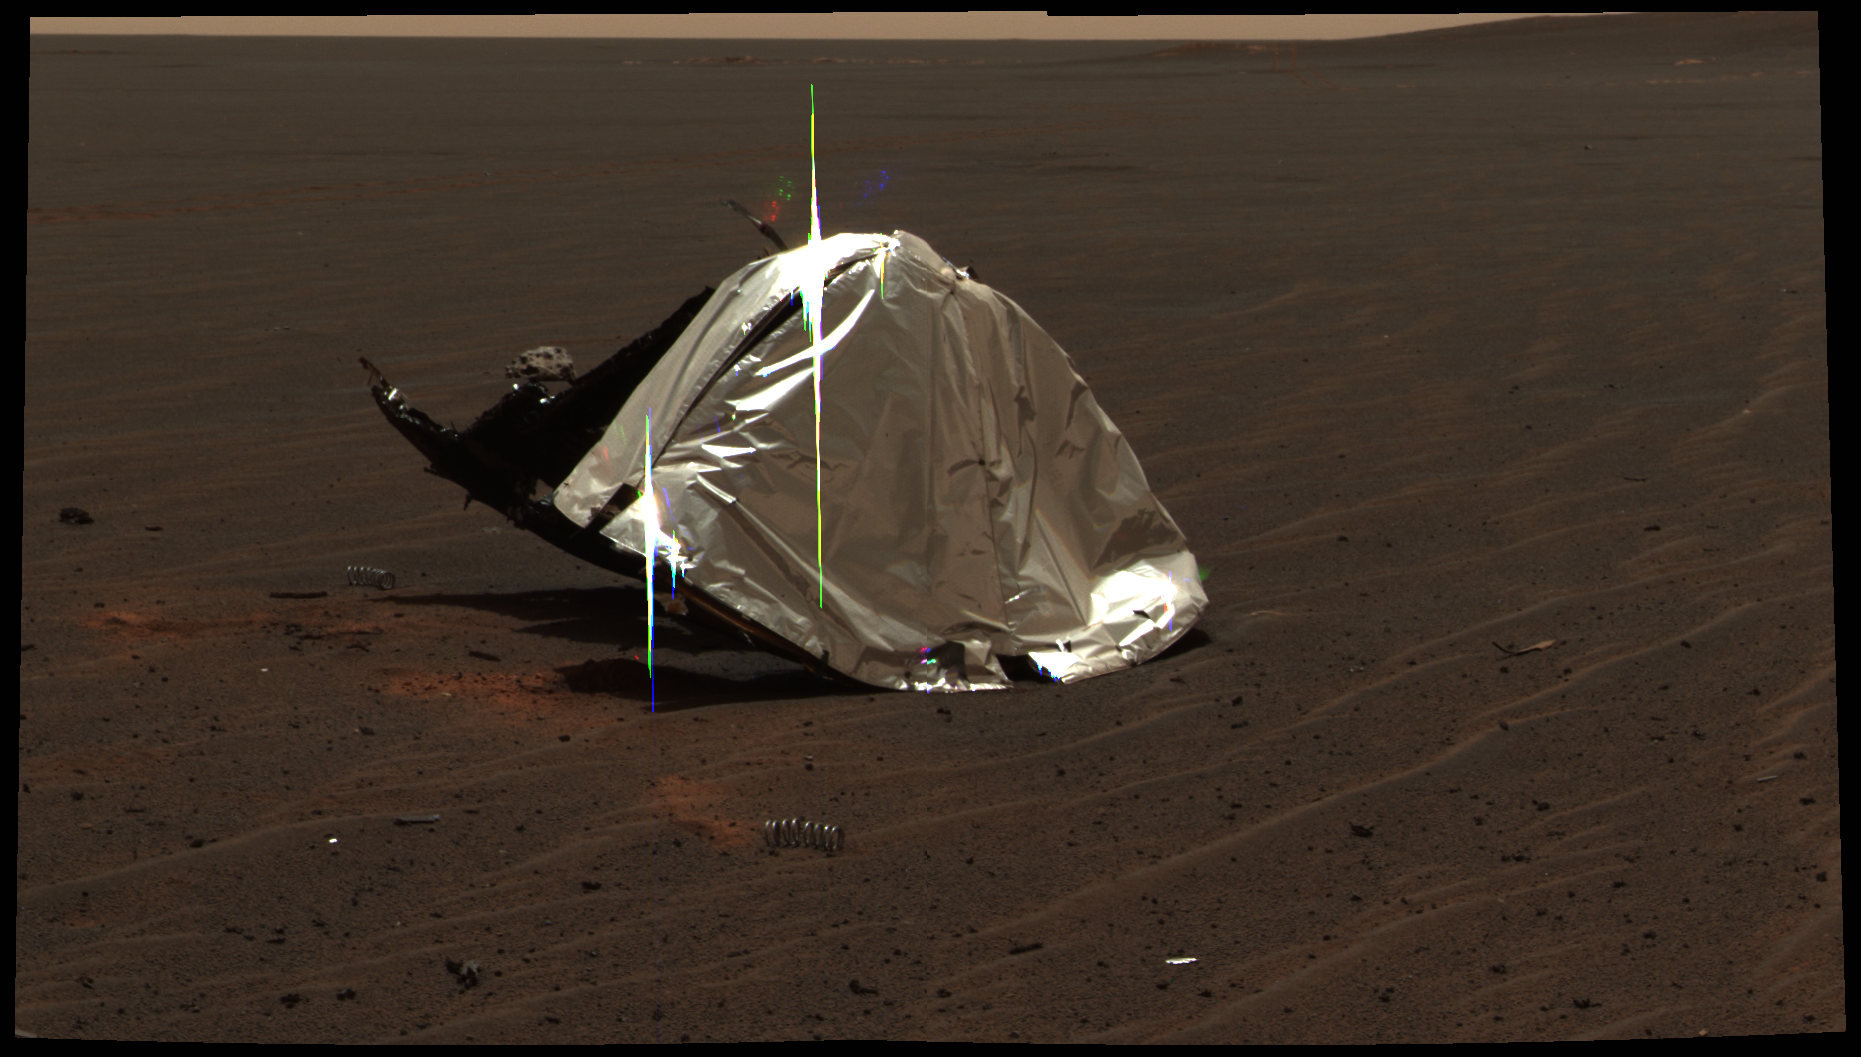

Opportunity’s Heat Shield in Color, Sol 335

This image from the panoramic camera on NASA’s Mars Exploration Rover Opportunity features the remains of the heat shield that protected the rover from temperatures of up to 2,000 degrees Fahrenheit as it made its way through the martian atmosphere. This two-frame mosaic was taken on the rover’s 335th martian day, or sol, (Jan. 2, 2005).

The view is of the main heat shield debris seen from approximately 10 meters (about 33 feet) away from it. Many rover-team engineers were taken aback when they realized the heat shield had inverted, or turned itself inside out. The height of the pictured debris is about 1.3 meters (about 4.3 feet). The original diameter was 2.65 meters (8.7 feet), though it has obviously been deformed. The Sun reflecting off of the aluminum structure accounts for the vertical blurs in the picture.

The fact that the heat shield is now inside out makes it more challenging to evaluate the state of the thermal protection system that is now on the inside. In coming sols, Opportunity will investigate the debris with its microscopic imager.

Engineers who designed and built the heat shield are thrilled to see the hardware on the surface of Mars. This provides a unique opportunity to look at how the thermal protection system material survived the actual Mars entry. Team members hope this information will allow them to compare their predictions to what really happened.

The image is an approximately true-color rendering generated using the panoramic camera’s 600, 530 and 480 nanometer filters.

Credit: NASA/JPL/Cornell